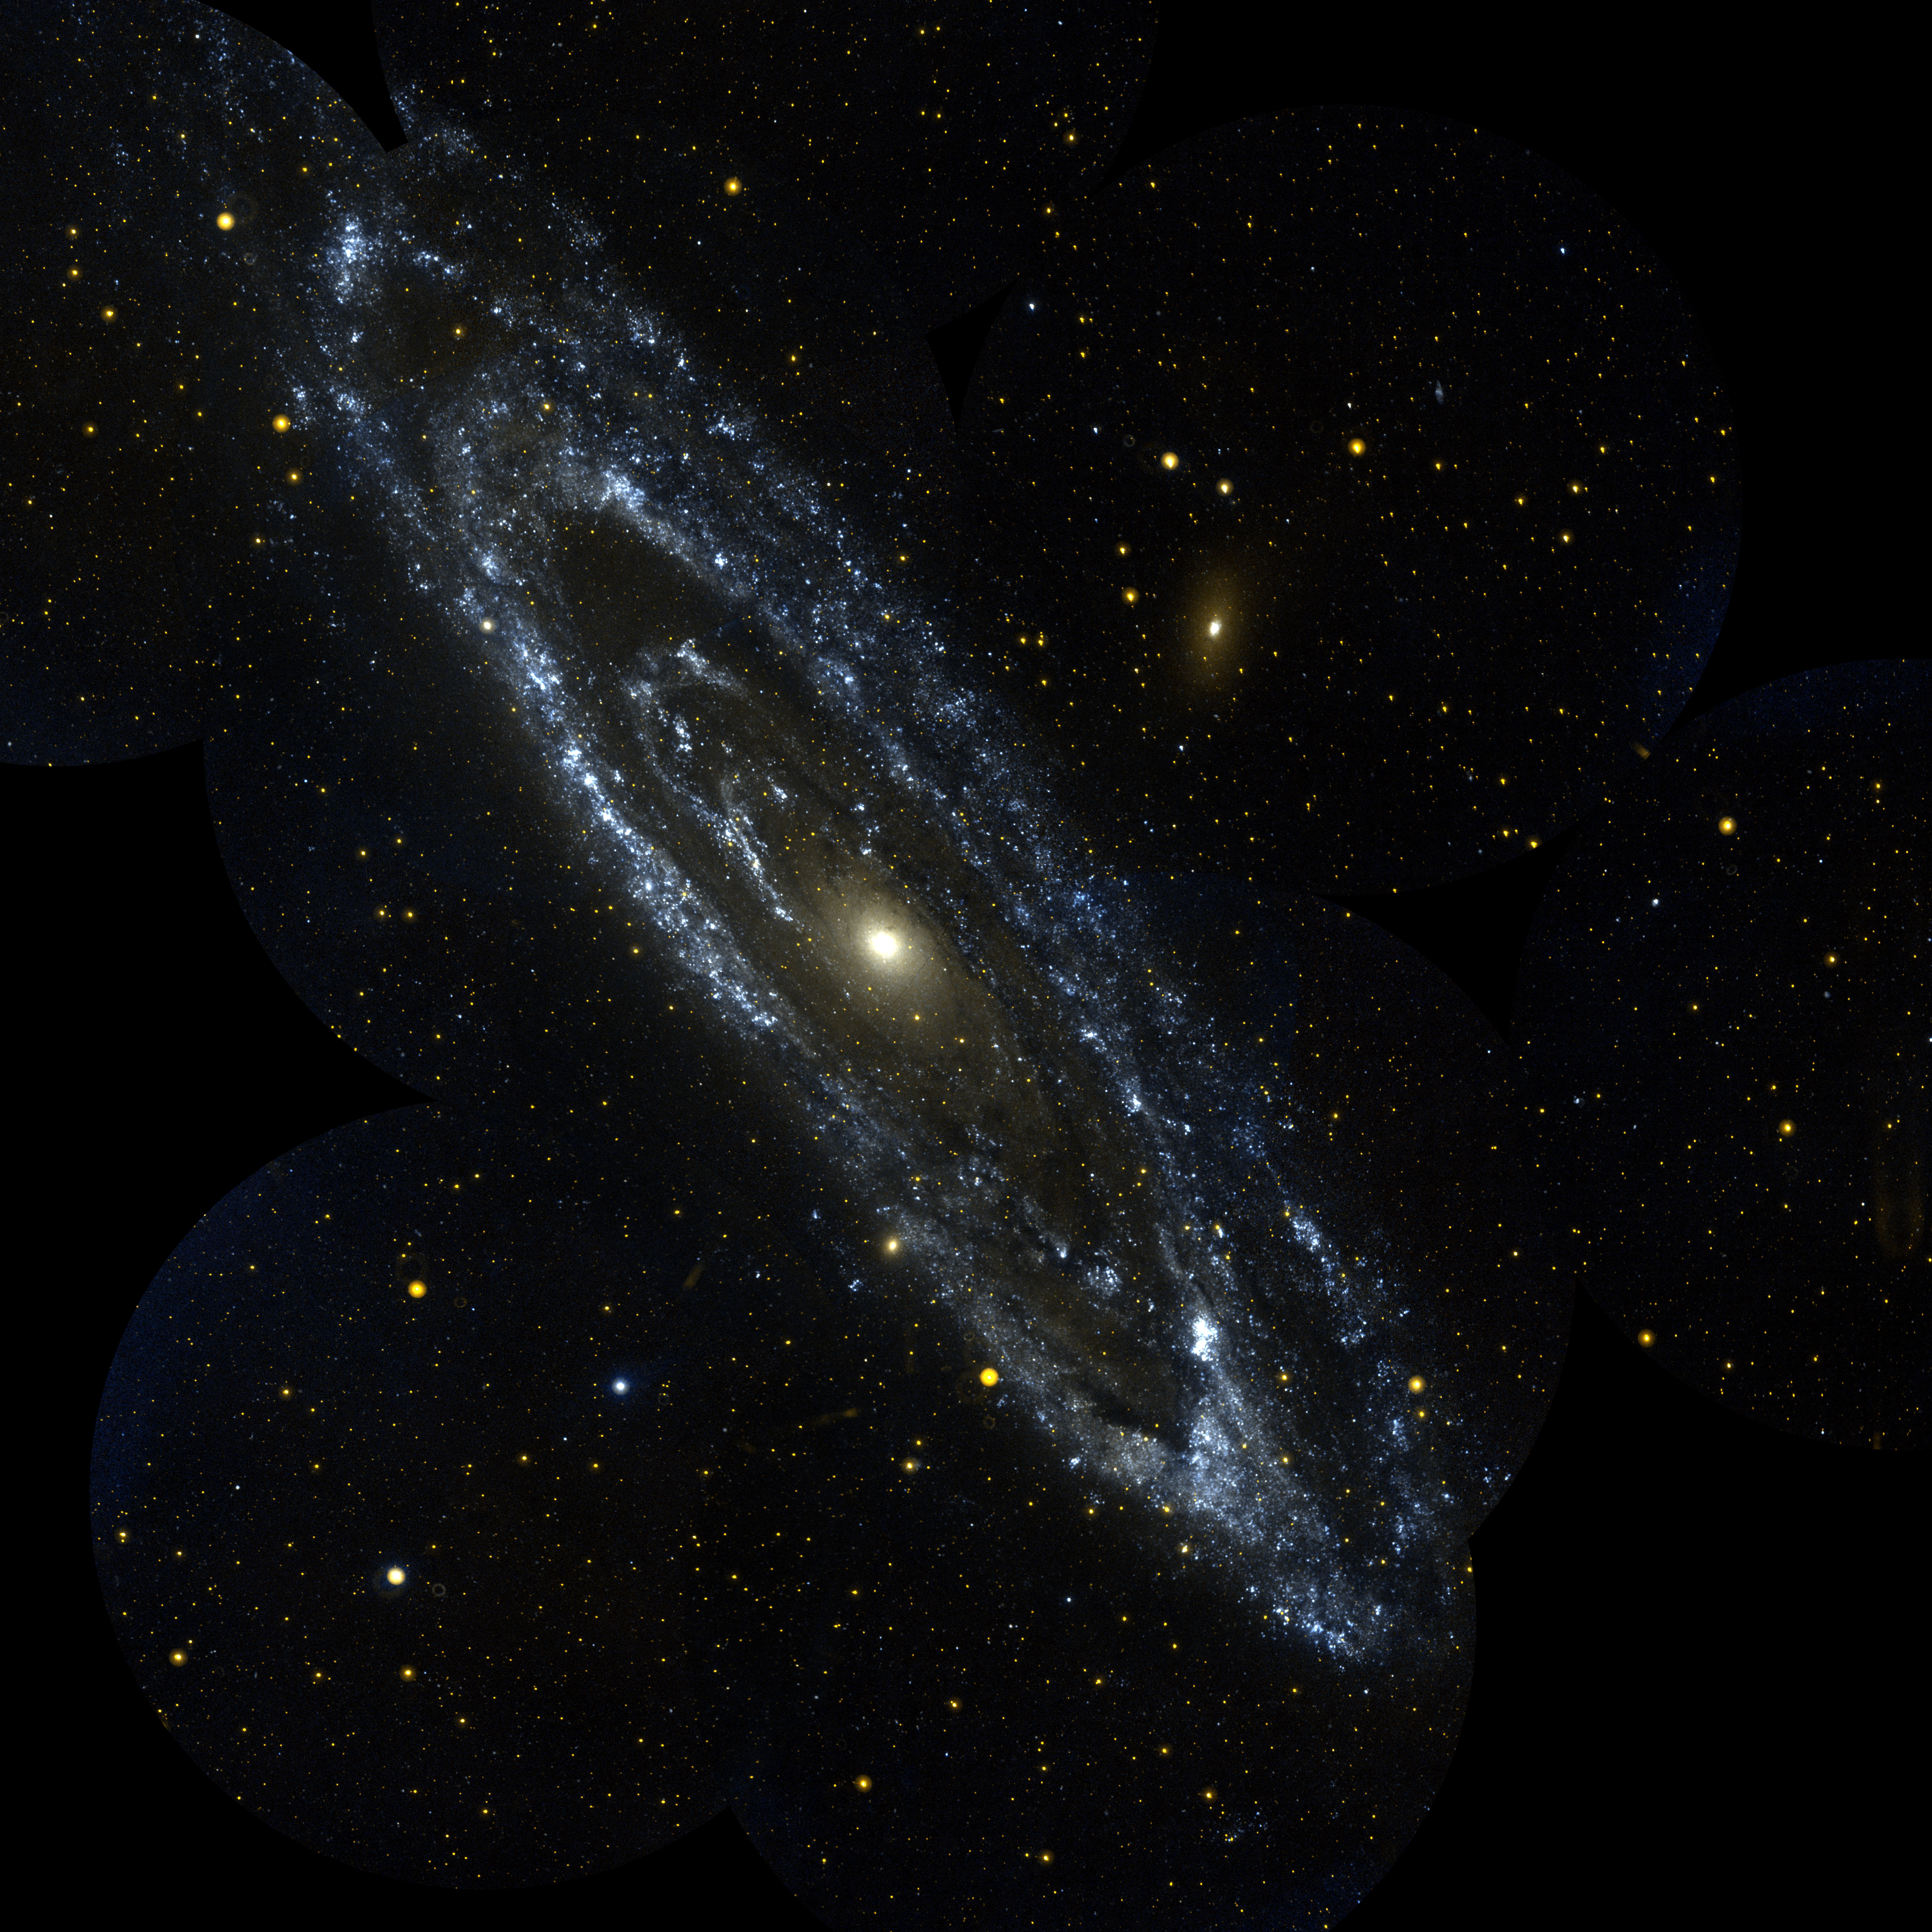

Andromeda Galaxy

This image is a Galaxy Evolution Explorer observation of the large galaxy in Andromeda, Messier 31. The Andromeda galaxy is the most massive in the local group of galaxies that includes our Milky Way. Andromeda is the nearest large galaxy to our own. The image is a mosaic of 10 separate Galaxy Evolution Explorer images taken in September, 2003. The color image (with near ultraviolet shown by red and far ultraviolet shown by blue) shows blue regions of young, hot, high mass stars tracing out the spiral arms where star formation is occurring, and the central orange-white “bulge” of old, cooler stars formed long ago. The star forming arms of Messier 31 are unusual in being quite circular rather than the usual spiral shape. Several companion galaxies can also be seen. These include Messier 32, a dwarf elliptical galaxy directly below the central bulge and just outside the spiral arms, and Messier 110 (M110), which is above and to the right of the center. M110 has an unusual far ultraviolet bright core in an otherwise “red,” old star halo. Many other regions of star formation can be seen far outside the main body of the galaxy.

Credit: NASA/JPL/California Institute of Technology